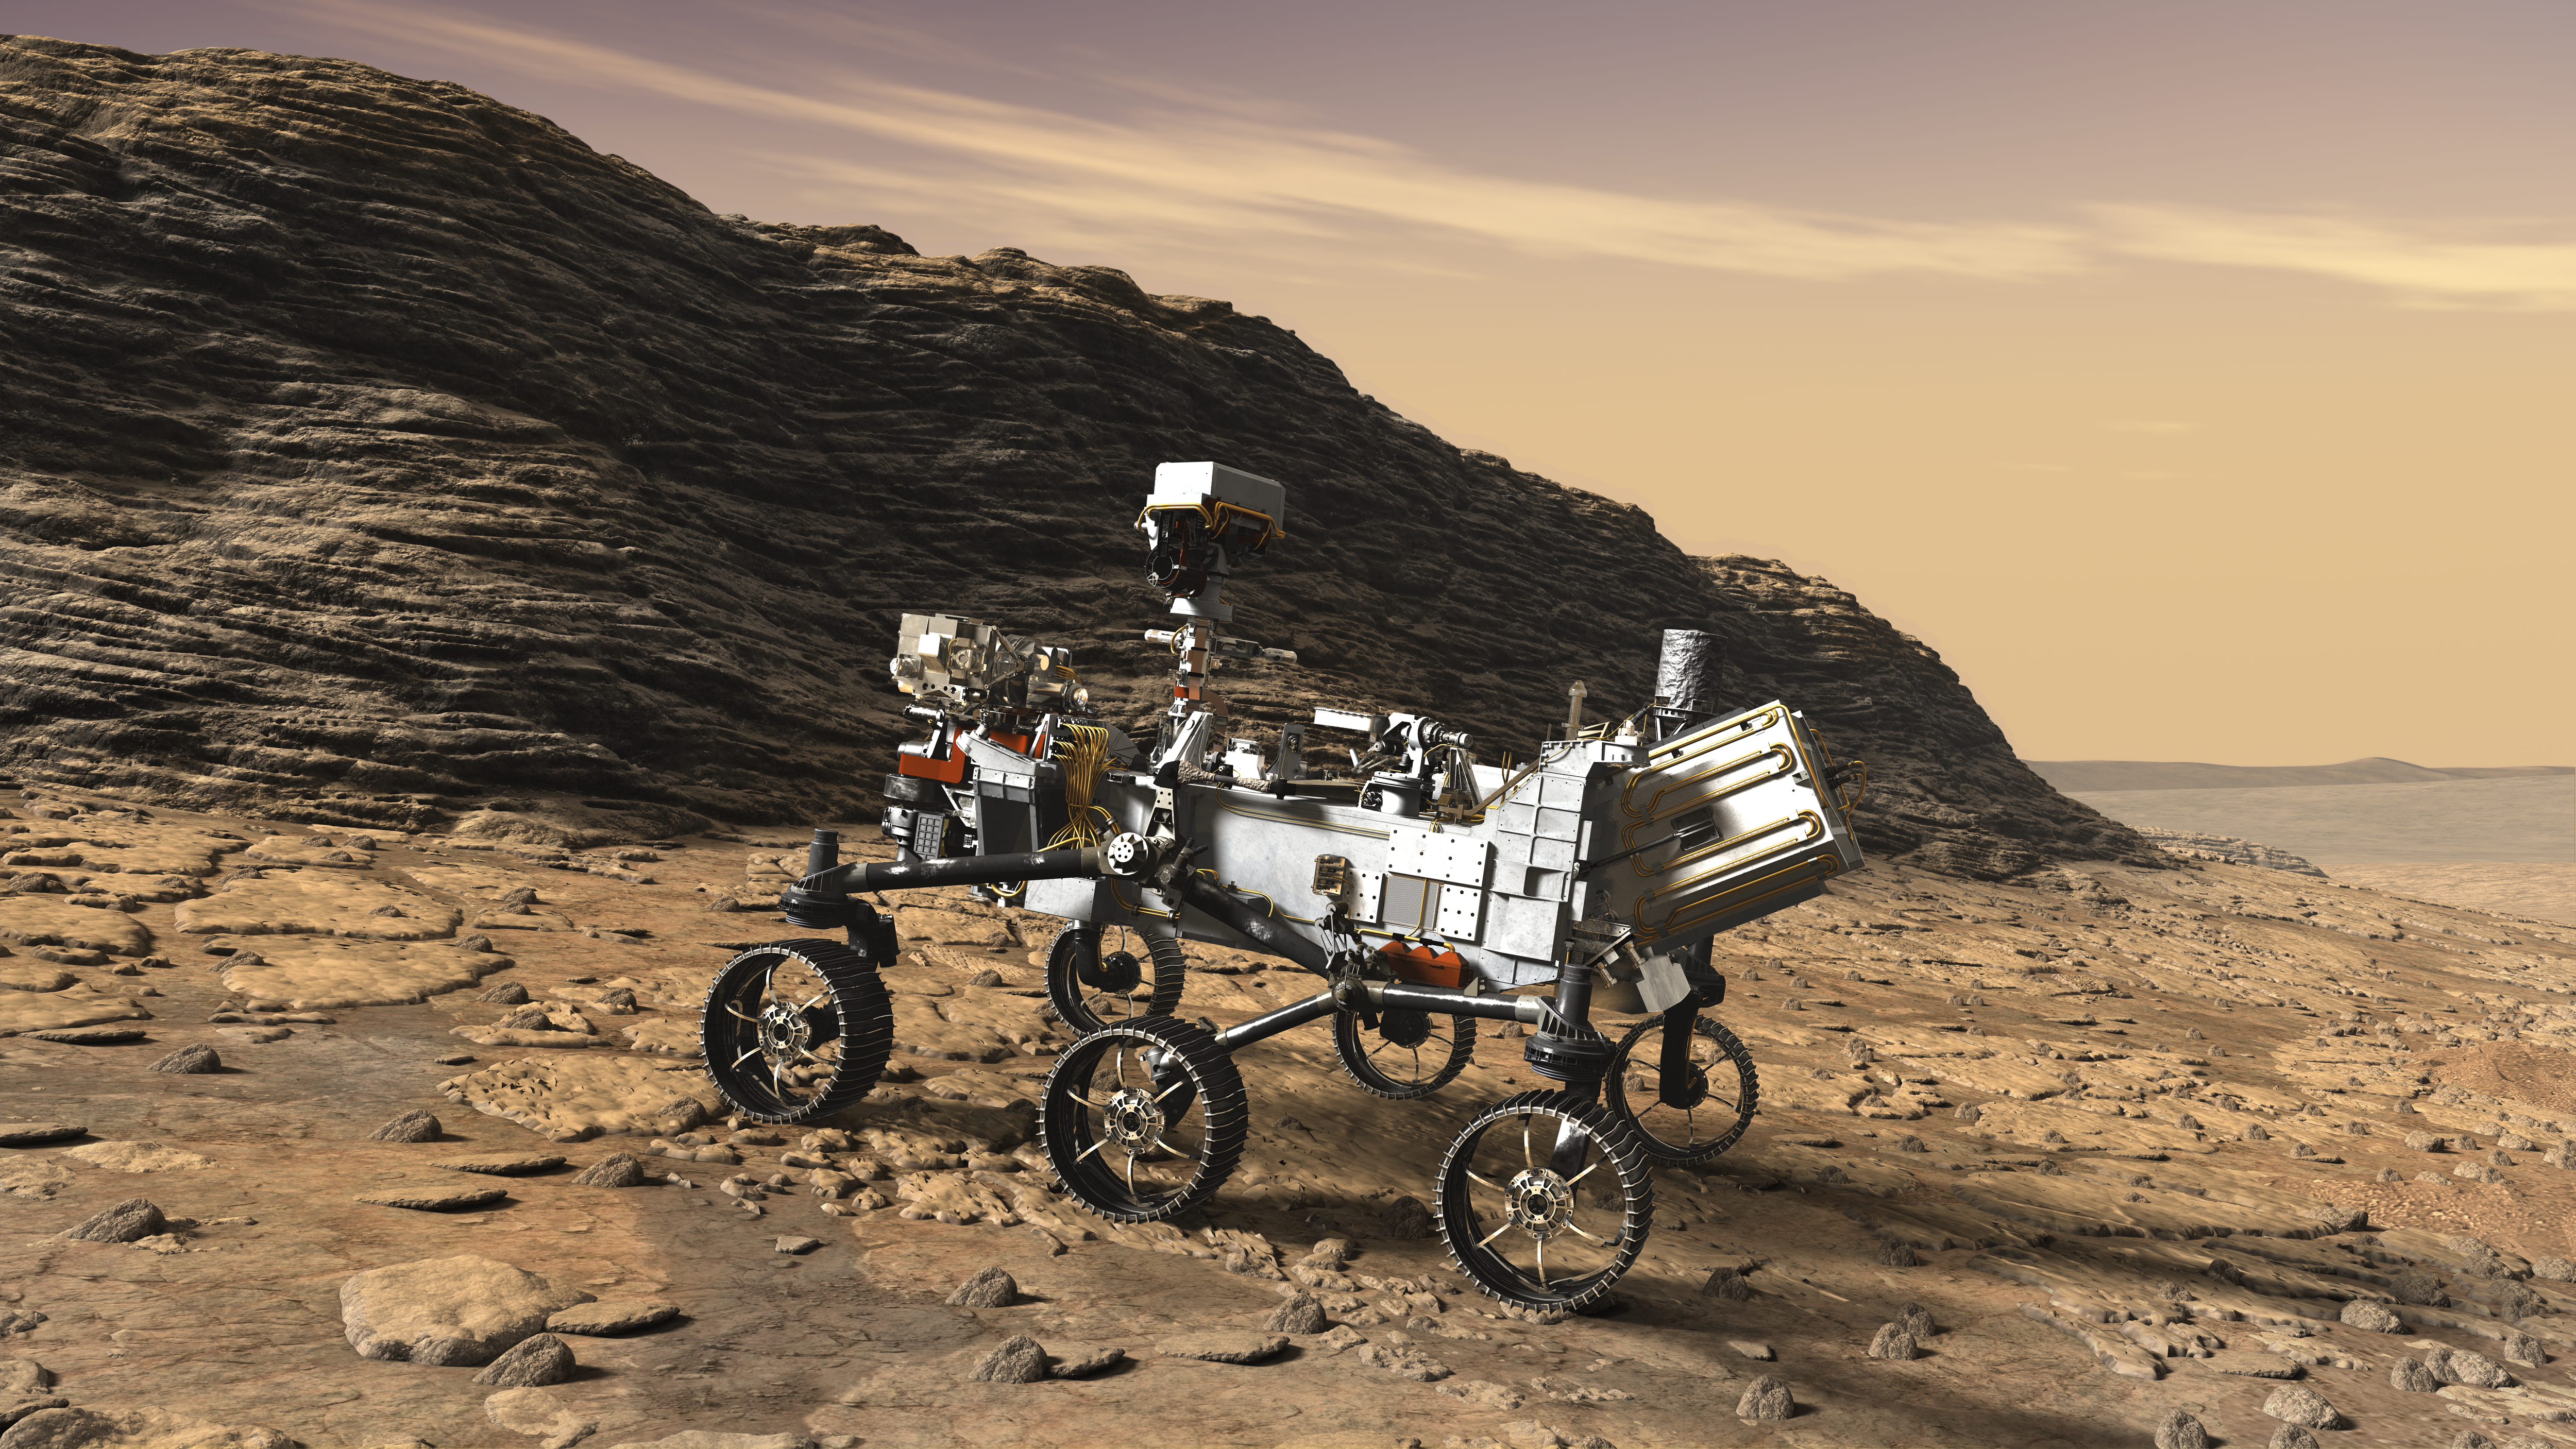

NASA’s Mars 2020 Rover Artist’s Concept #5

This artist’s concept shows a close-up of NASA’s Mars 2020 rover studying an outcrop.

The mission will not only seek out and study an area likely to have been habitable in the distant past, but it will take the next, bold step in robotic exploration of the Red Planet by seeking signs of past microbial life itself.

Mars 2020 will use powerful instruments to investigate rocks on Mars down to the microscopic scale of variations in texture and composition. It will also acquire and store samples of the most promising rocks and soils that it encounters, and set them aside on the surface of Mars. A future mission could potentially return these samples to Earth.

Mars 2020 is targeted for launch in July/August 2020 aboard an Atlas V-541 rocket from Space Launch Complex 41 at Cape Canaveral Air Force Station in Florida.

NASA’s Jet Propulsion Laboratory builds and manages the Mars 2020 rover for the NASA Science Mission Directorate at the agency’s headquarters in Washington.

For more information about the mission, go to https://mars.nasa.gov/mars2020/.

Photojournal Note: Also available is the full resolution TIFF file PIA22108_full.tif. This file may be too large to view from a browser; it can be downloaded onto your desktop by right-clicking on the previous link and viewed with image viewing software.

Credit: NASA/JPL-Caltech